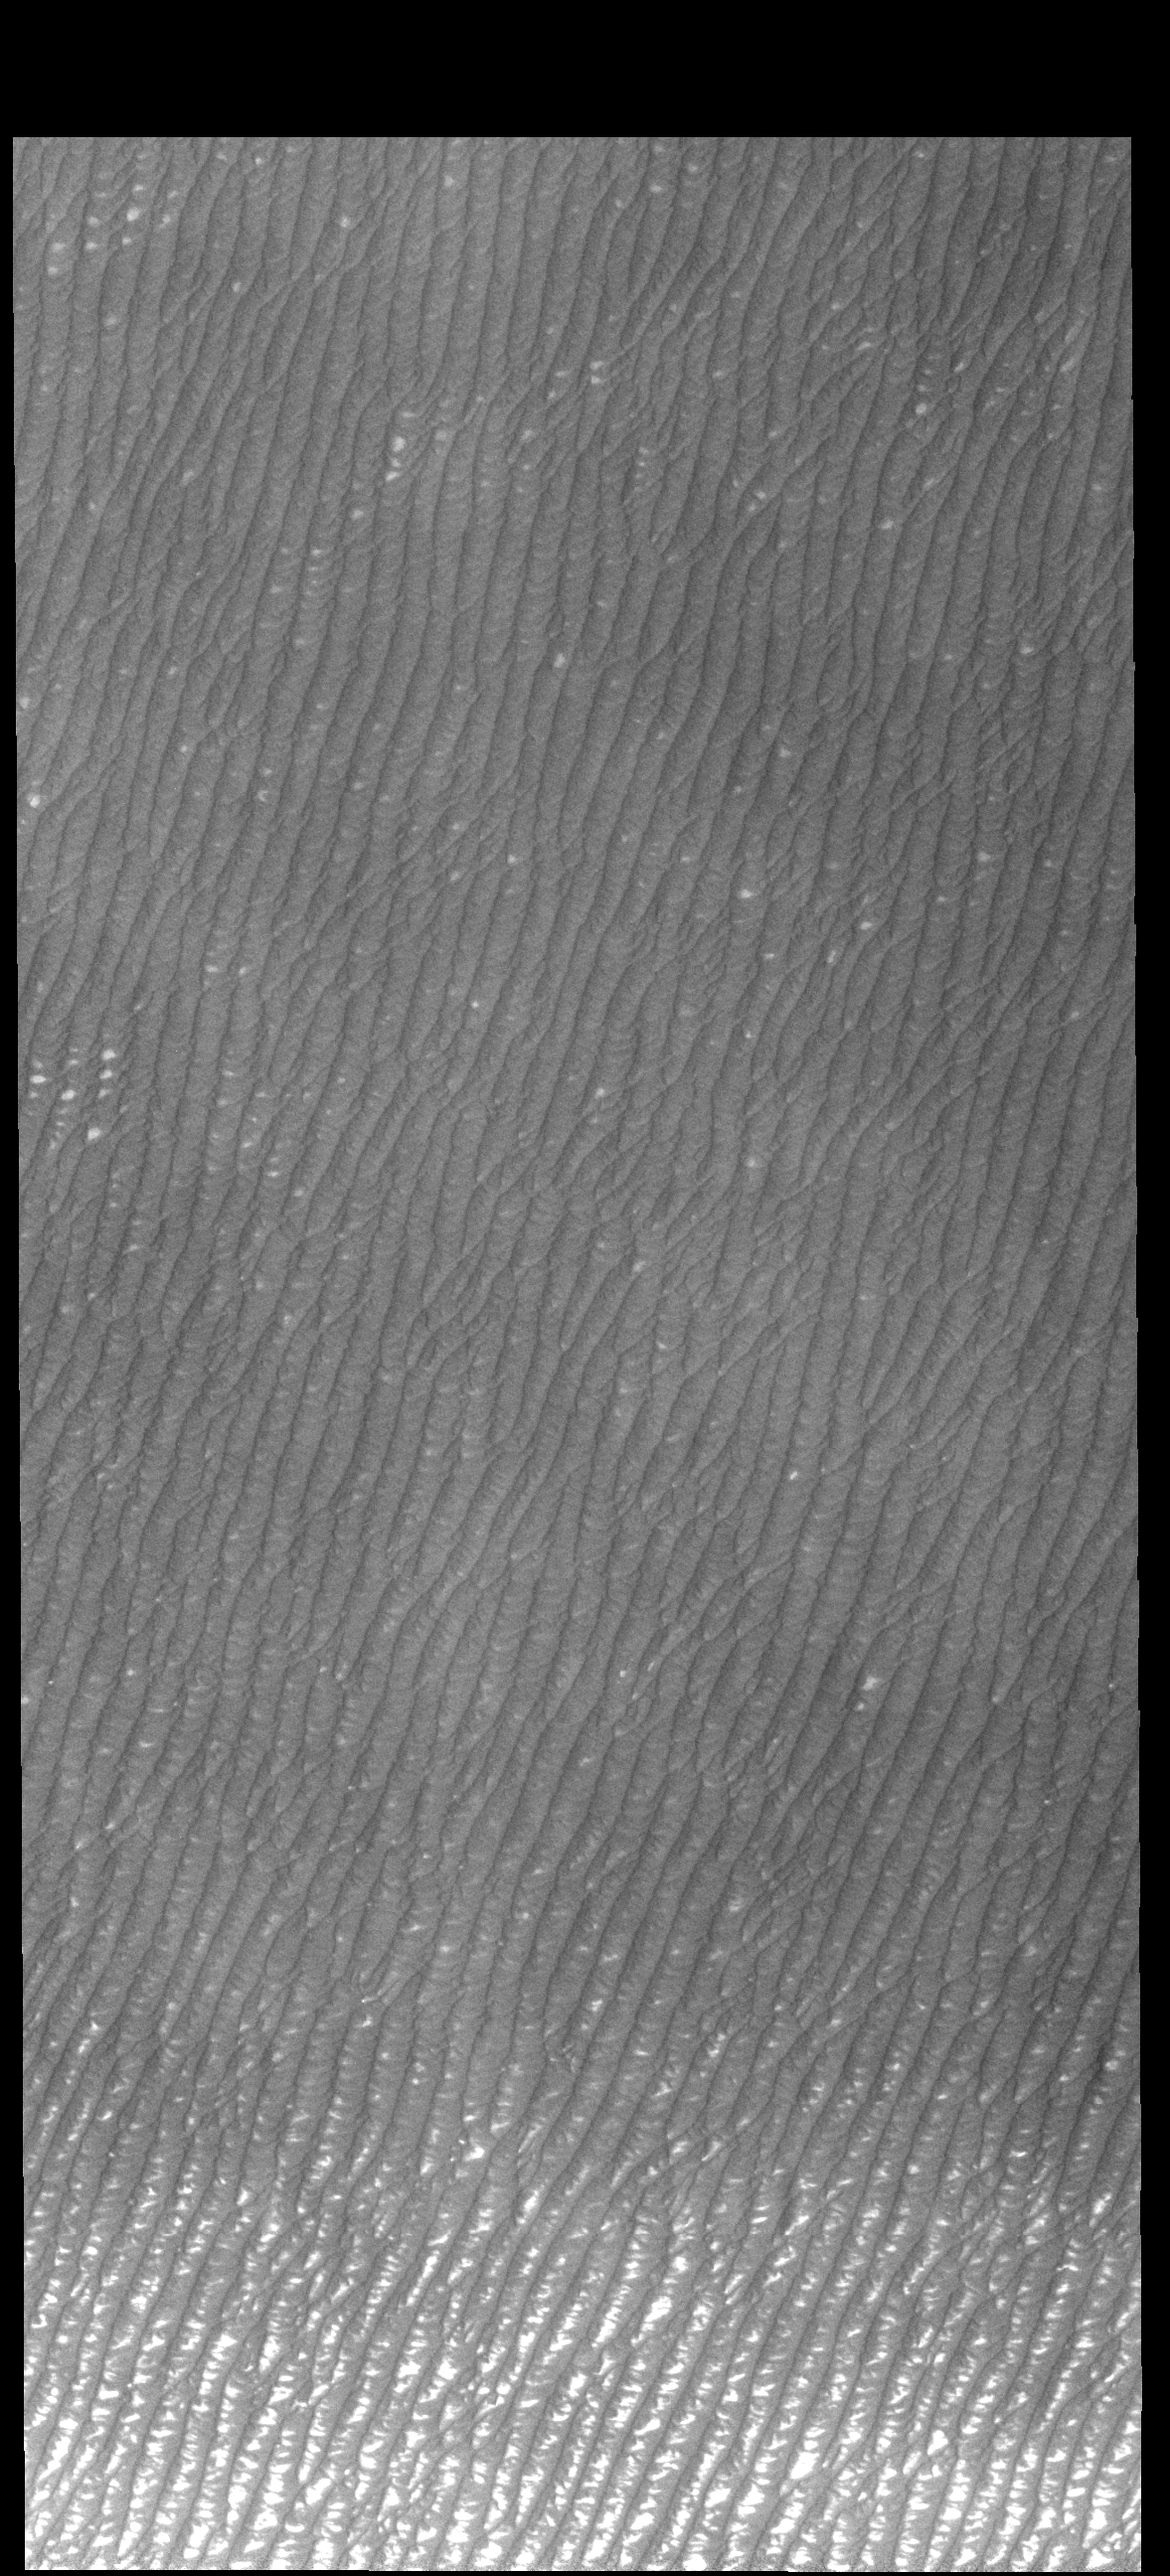

Olympia Undae

This VIS image of Olympia Undae was collected at the very end of north polar spring. As the season changes into summertime, the dune crests have lost all the winter frosts completely revealing the darker sand beneath. The density of dunes and the alignments of the dune crests varies with location, controlled by the amount of available sand and the predominant winds over time.

Olympia Undae is a vast dune field in the north polar region of Mars. It consists of a broad sand sea or erg that partly rings the north polar cap from about 120° to 240°E longitude and 78° to 83°N latitude. The dune field covers an area of approximately 470,000 km2 (bigger than California, smaller than Texas). Olympia Undae is the largest continuous dune field on Mars. Olympia Undae is not the only dune field near the north polar cap, several other smaller fields exist in the same latitude, but in other ranges of longitude, e.g. Abolos and Siton Undae. Barchan and transverse dune forms are the most common. In regions with limited available sand individual barchan dunes will form, the surface beneath and between the dunes is visible. In regions with large sand supplies, the sand sheet covers the underlying surface, and dune forms are found modifying the surface of the sand sheet. In this case transverse dunes are more common. Barchan dunes “point” down wind, transverse dunes are more linear and form parallel to the wind direction. The “square” shaped transverse dunes in Olympia Undae are due to two prevailing wind directions.

Credit: NASA/JPL-Caltech/ASU